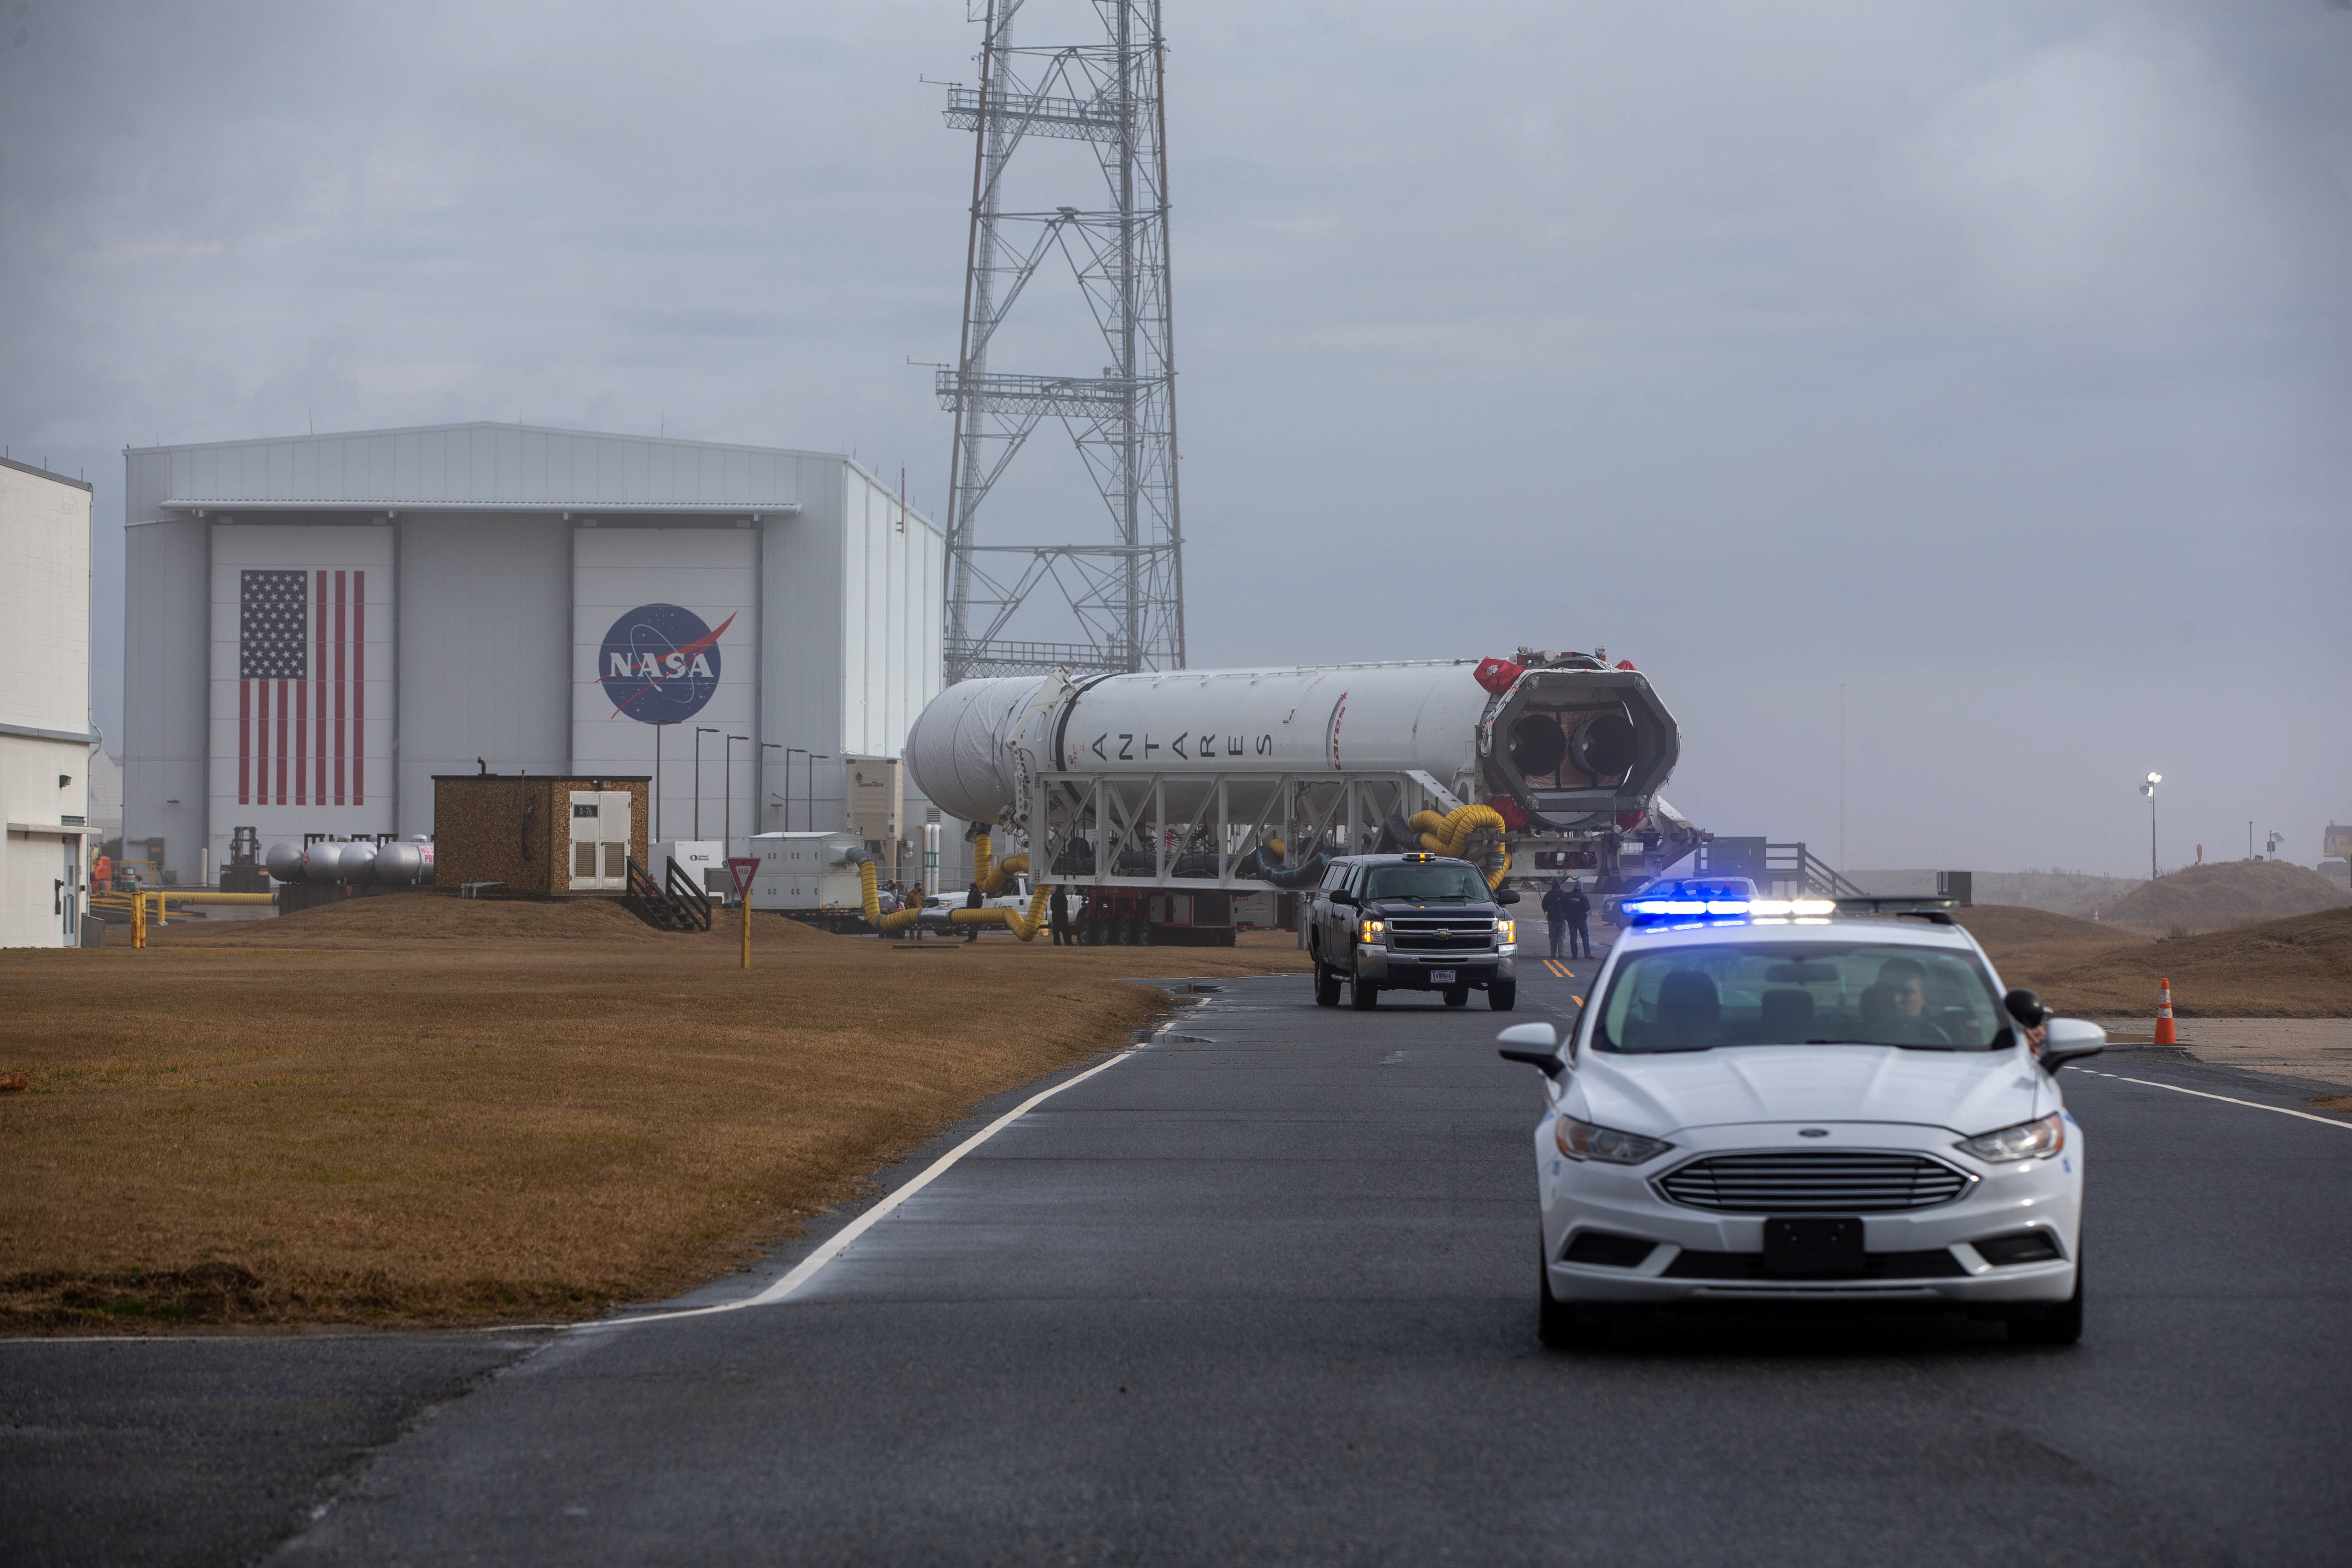

NG15Rolloutpb7

A Northrop Grumman Antares rocket carrying a Cygnus resupply spacecraft is seen as it is transported to the Mid-Atlantic Regional Spaceport’s Pad-0A, Tuesday, Feb. 16, 2021, at NASA's Wallops Flight Facility in Virginia. Northrop Grumman’s 15th contracted cargo resupply mission with NASA to the International Space Station will deliver about 8,000 pounds of science and research, crew supplies and vehicle hardware to the orbital laboratory and its crew. The CRS-15 Cygnus spacecraft is named after NASA mathematician, Katherine Johnson, a Black woman who time and again broke through barriers of gender and race. The launch is scheduled for 12:36 p.m. EST, Feb. 20, 2021.

Credit: (NASA/Patrick Black)